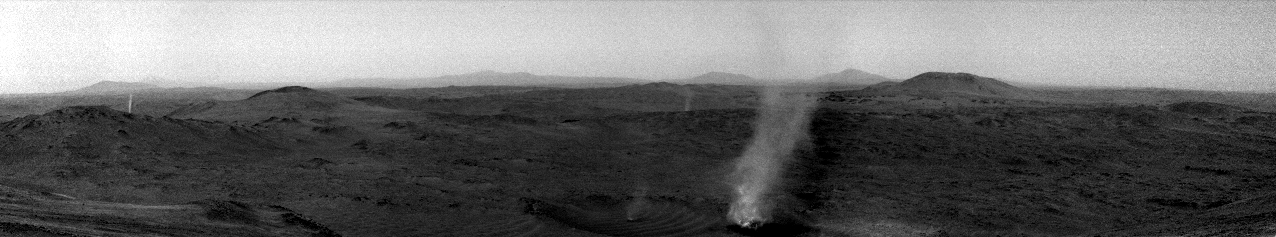

Perserverance Captures Crater Rim Dust Devil Eating Its Own

A Martian dust devil can be seen consuming a smaller one in this short video made of images taken by one of the navigation cameras aboard NASA’s Perseverance Mars rover on Jan. 25, 2025, the 1,398th day, or sol, of the mission.

When the rover snapped these images from about 0.6 miles (1 kilometer) away, the larger dust devil was approximately 210 feet (65 meters) wide, at least 1,300 feet (400 meters) tall, and moving about 2 mph (1 meter per second) to the west-northwest. The smaller dust devil trailing behind (also in the foreground) was roughly 16 feet (5 meters) wide, about the same height, and traveling a bit fast as it was sucked into the larger whirlwind. Perseverance recorded the scene as it explored the western rim of Mars’ Jezero Crater at a location called “Witch Hazel Hill.”

Two other dust devils can be seen in the left and center background of image.

The video, which has been enhanced in order to show maximal detail, was speeded up 30 times. It is composed of 21 frames taken about 6 seconds apart.

A key objective for Perseverance’s mission on Mars is astrobiology, including the search for signs of ancient microbial life. The rover will characterize the planet’s geology and past climate, pave the way for human exploration of the Red Planet, and be the first mission to collect and cache Martian rock and regolith.

NASA’s Mars Sample Return Program, in cooperation with ESA (European Space Agency), is designed to send spacecraft to Mars to collect these sealed samples from the surface and return them to Earth for in-depth analysis.

The Mars 2020 Perseverance mission is part of NASA’s Mars Exploration Program (MEP) portfolio and the agency’s Moon to Mars exploration approach, which includes Artemis missions to the Moon that will help prepare for human exploration of the Red Planet.

NASA’s Jet Propulsion Laboratory, which is managed for the agency by Caltech in Pasadena, California, built and manages operations of the Perseverance rover.

Credit: NASA/JPL-Caltech/SSI